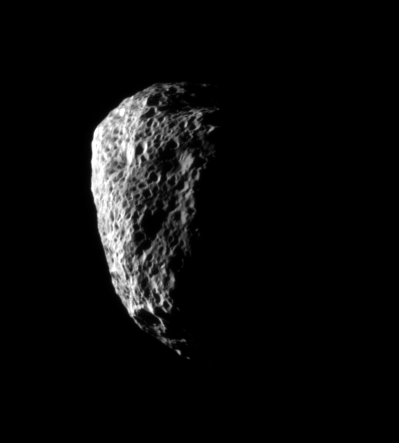

Pummeled Hyperion

Saturn’s irregularly shaped moon Hyperion is completely covered with large pits from which much of its material has been blasted by impacts, never to return. The moon’s surface gravity is so low that crater-ejected material often escapes Hyperion entirely.

Hyperion is 280 kilometers (174 miles) across on average.

The image was taken in visible light with the Cassini spacecraft narrow-angle camera on Oct. 21, 2007. The view was obtained at a distance of approximately 151,000 kilometers (94,000 miles) from Hyperion and at a Sun-Hyperion-spacecraft, or phase, angle of 111 degrees. Image scale is 906 meters (0.6 mile) per pixel.

The Cassini-Huygens mission is a cooperative project of NASA, the European Space Agency and the Italian Space Agency. The Jet Propulsion Laboratory, a division of the California Institute of Technology in Pasadena, manages the mission for NASA’s Science Mission Directorate, Washington, D.C. The Cassini orbiter and its two onboard cameras were designed, developed and assembled at JPL. The imaging operations center is based at the Space Science Institute in Boulder, Colo.

Credit: NASA/JPL/Space Science Institute